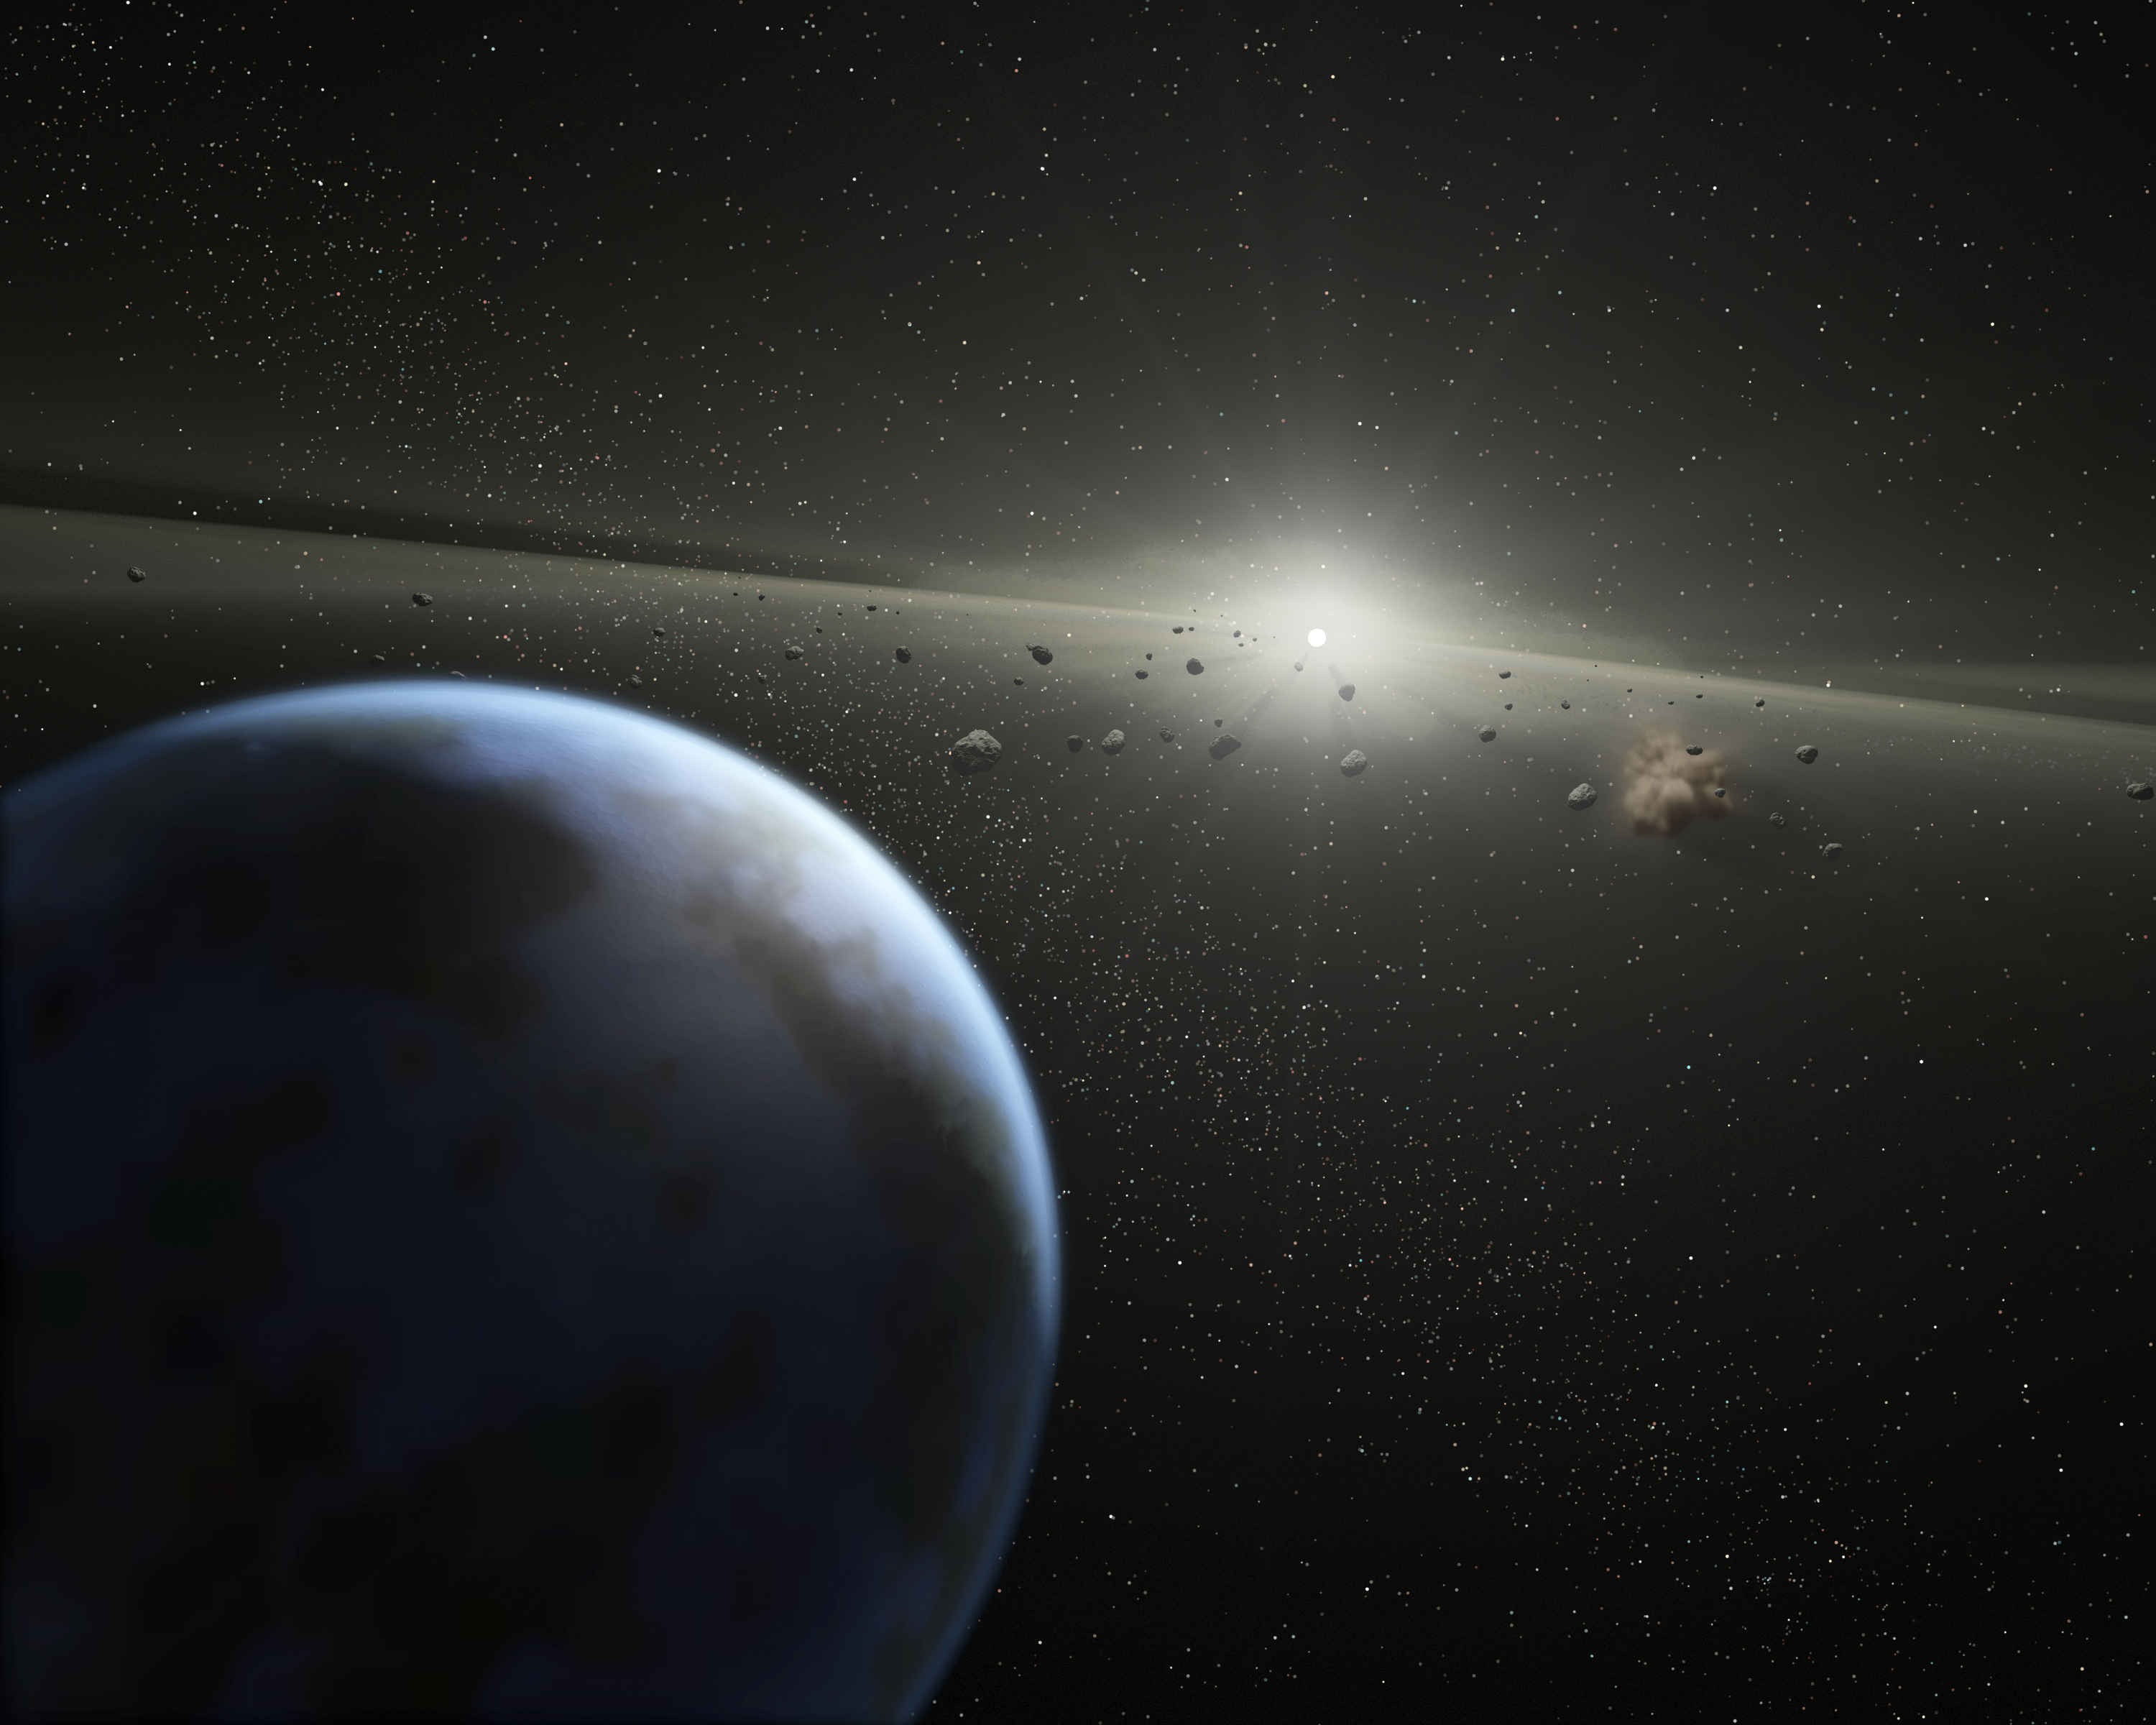

It's a Rocky World

This artist's concept show a massive asteroid belt in orbit around a star the same age and size as our Sun. Evidence for this possible belt was discovered by NASA's Spitzer Space Telescope when it spotted warm dust around the star, presumably from asteroids smashing together.The view is from outside the belt, where planets like the one shown in the foreground, might possibly reside. A collision between two asteroids is depicted to the right. Collisions like this replenish the dust in the asteroid belt, making it detectable to Spitzer.The alien belt circles a faint, nearby star called HD 69830 located 41 light-years away in the constellation Puppis. Compared to our own solar system's asteroid belt, this one is larger and closer to its star -- it is 25 times as massive, and lies just inside an orbit equivalent to that of Venus. Our asteroid belt circles between the orbits of Mars and Jupiter.Because Jupiter acts as an outer wall to our asteroid belt, shepherding its debris into a series of bands, it is possible that an unseen planet is likewise marshalling this belt's rubble. Previous observations using the radial velocity technique did not locate any large gas giant planets, indicating that any planets present in this system would have to be the size of Saturn or smaller.Asteroids are chunks of rock from "failed" planets, which never managed to coalesce into full-sized planets. Asteroid belts can be thought of as construction sites that accompany the building of rocky planets.

Credit: NASA/JPL-Caltech/T. Pyle (SSC)